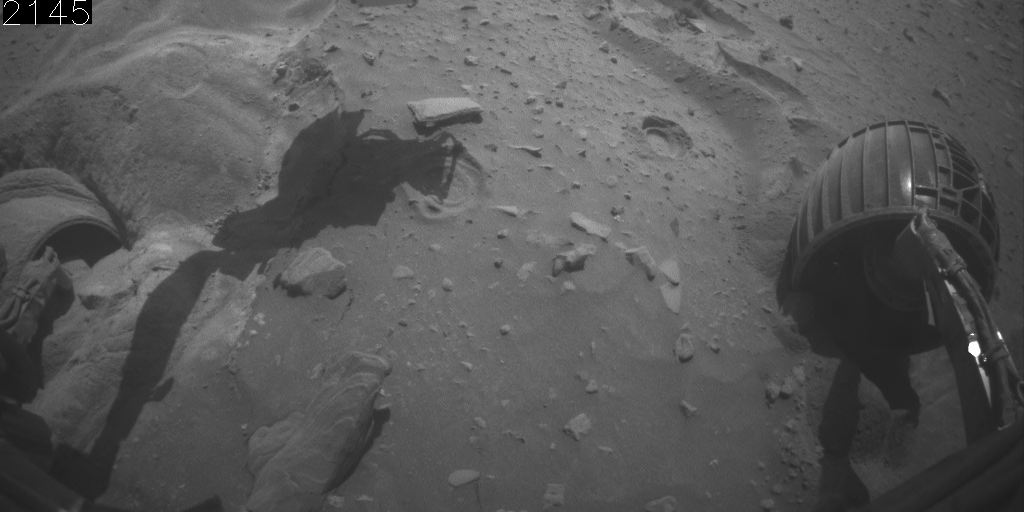

Front Camera View of Backward Drive, Sols 2145-2154

This animation aids evaluation of NASA’s Mars Exploration Rover Spirit’s motion during five drives on sols 2145 through 2154 (Jan. 14 through Jan. 23, 2010).

The series of wide-angle views shown one after the other in this animation come from Spirit’s front hazard-avoidance camera.

The view is toward the north, looking down at Spirit’s front wheels.

Credit: NASA/JPL-Caltech